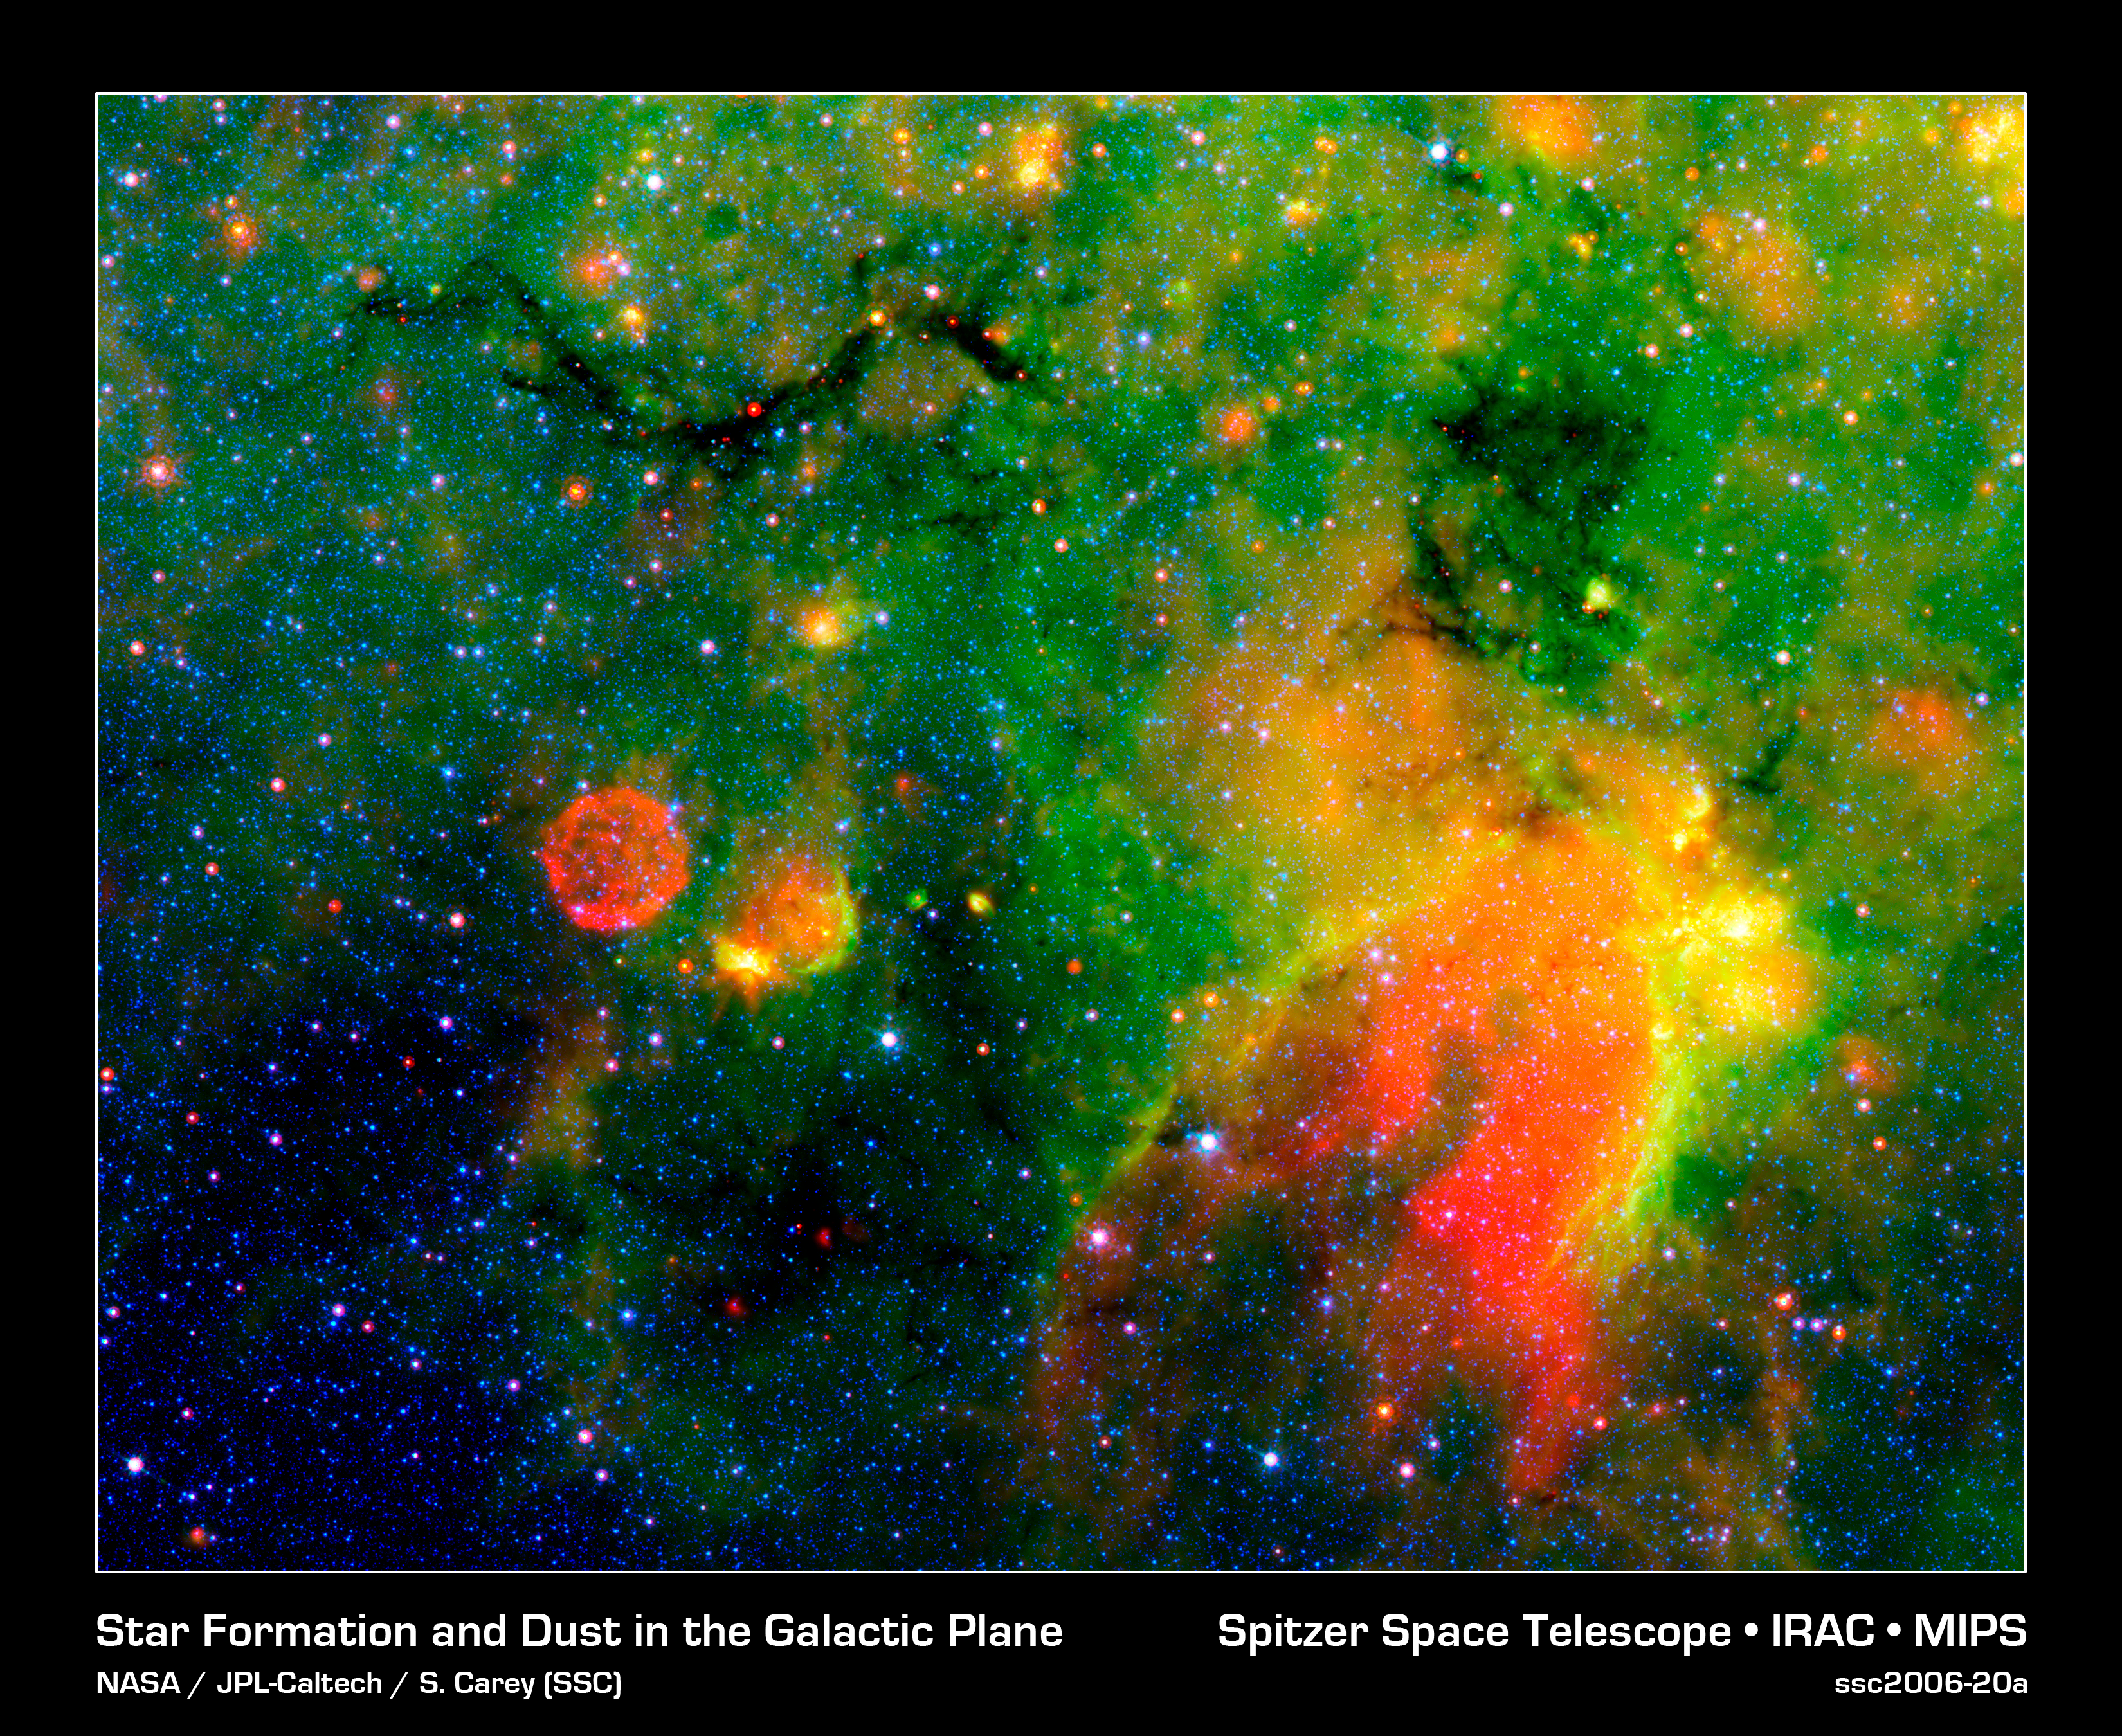

Where Galactic Snakes Live

This infrared image from NASA's Spitzer Space Telescope shows what astronomers are referring to as a "snake" (upper left) and its surrounding stormy environment. The sinuous object is actually the core of a thick, sooty cloud large enough to swallow dozens of solar systems. In fact, astronomers say the "snake's belly" may be harboring beastly stars in the process of forming.

The galactic creepy crawler to the right of the snake is another thick cloud core, in which additional burgeoning massive stars might be lurking. The colorful regions below the two cloud cores are less dense cloud material, in which dust has been heated by starlight and glows with infrared light. Yellow and orange dots throughout the image are monstrous developing stars; the red star on the "belly" of the snake is 20 to 50 times as massive as our sun. The blue dots are foreground stars.

The red ball at the bottom left is a "supernova remnant," the remains of massive star that died in a fiery blast. Astronomers speculate that radiation and winds from the star before it died, in addition to a shock wave created when it exploded, might have played a role in creating the snake.

Spitzer was able to spot the two black cloud cores using its heat-seeking infrared vision. The objects are hiding in the dusty plane of our Milky Way galaxy, invisible to optical telescopes. Because their heat, or infrared light, can sneak through the dust, they first showed up in infrared images from past missions. The cloud cores are so thick with dust that if you were to somehow transport yourself into the middle of them, you would see nothing but black, not even a star in the sky. Now, that's spooky!

Spitzer's new view of the region provides the best look yet at the massive embryonic stars hiding inside the snake. Astronomers say these observations will ultimately help them better understand how massive stars form. By studying the clustering and range of masses of the stellar embryos, they hope to determine if the stars were born in the same way that our low-mass sun was formed -- out of a collapsing cloud of gas and dust -- or by another mechanism in which the environment plays a larger role.

The snake is located about 11,000 light-years away in the constellation Sagittarius.

This false-color image is a composite of infrared data taken by Spitzer's infrared array camera and multiband imaging photometer. Blue represents 3.6-micron light; green shows light of 8 microns; and red is 24-micron light.

Credit: NASA/JPL-Caltech/S. Carey (SSC/Caltech)